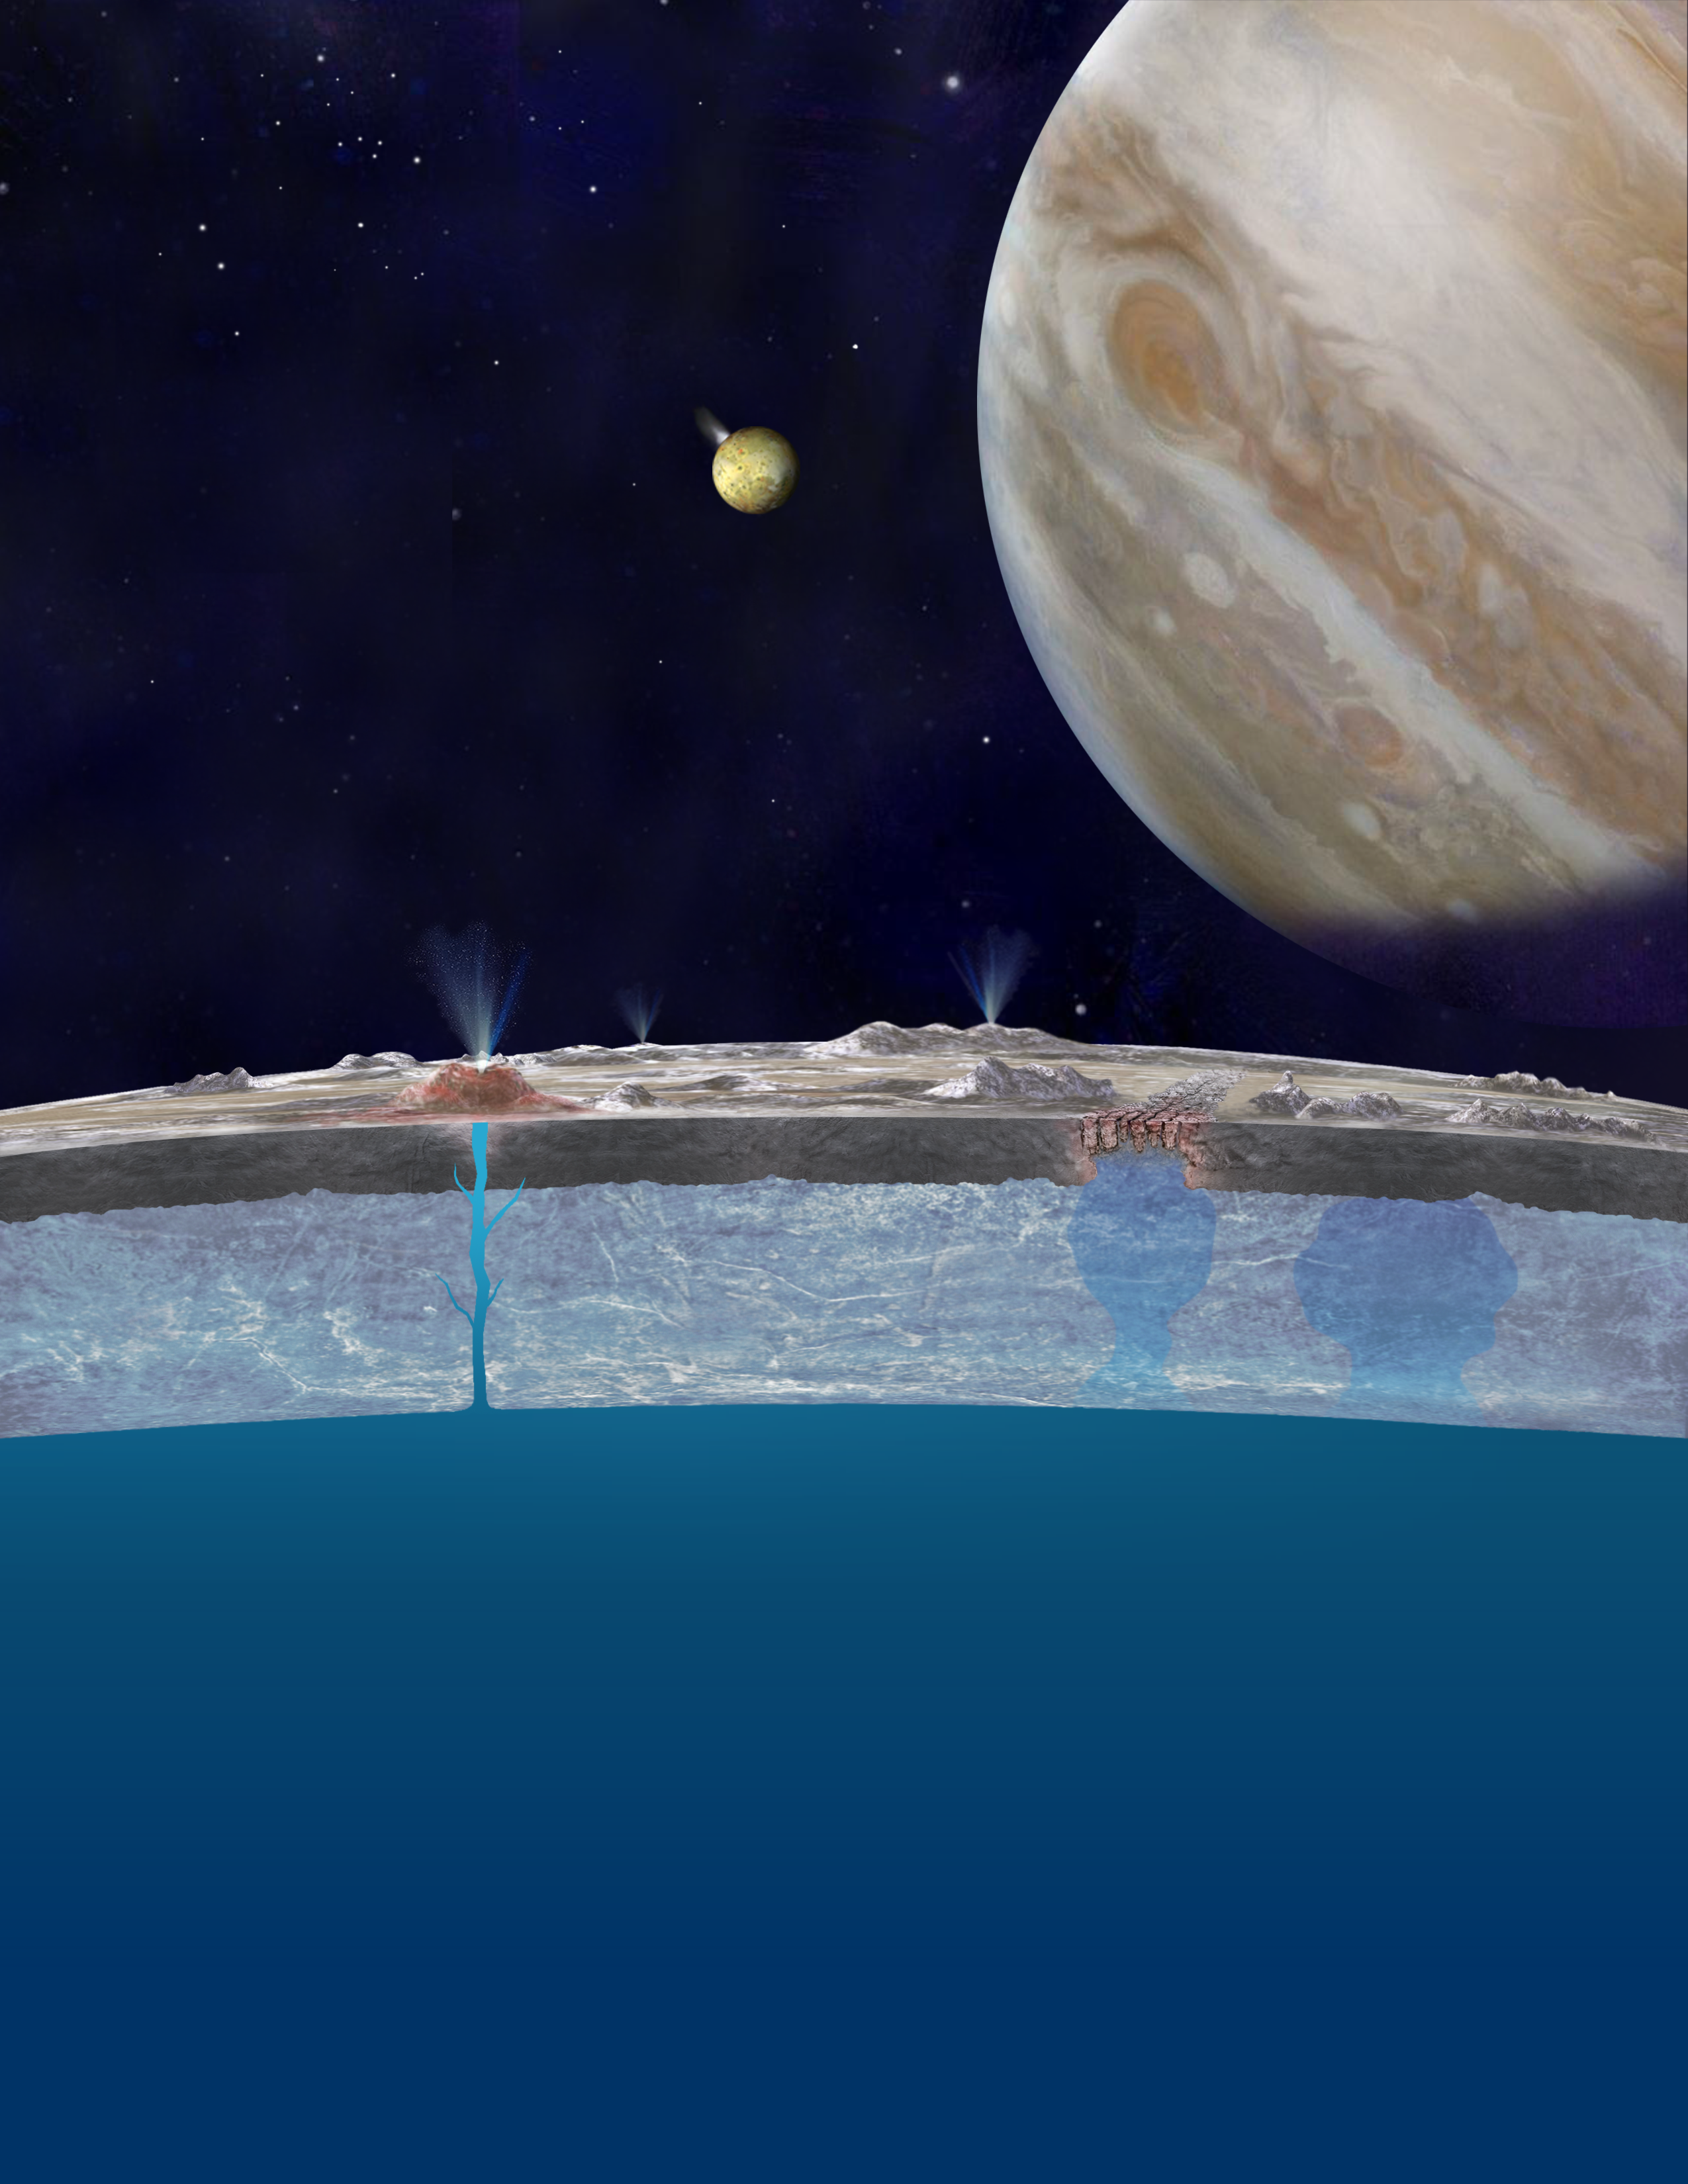

Taste of the Ocean on Europa’s Surface (Artist’s Concept)

Based on new evidence from Jupiter’s moon Europa, astronomers hypothesize that chloride salts bubble up from the icy moon’s global liquid ocean and reach the frozen surface where they are bombarded with sulfur from volcanoes on Jupiter’s innermost large moon, Io. The new findings propose answers to questions that have been debated since the days of NASA’s Voyager and Galileo missions. This illustration of Europa (foreground), Jupiter (right) and Io (middle) is an artist’s concept.

Credit: NASA/JPL-Caltech